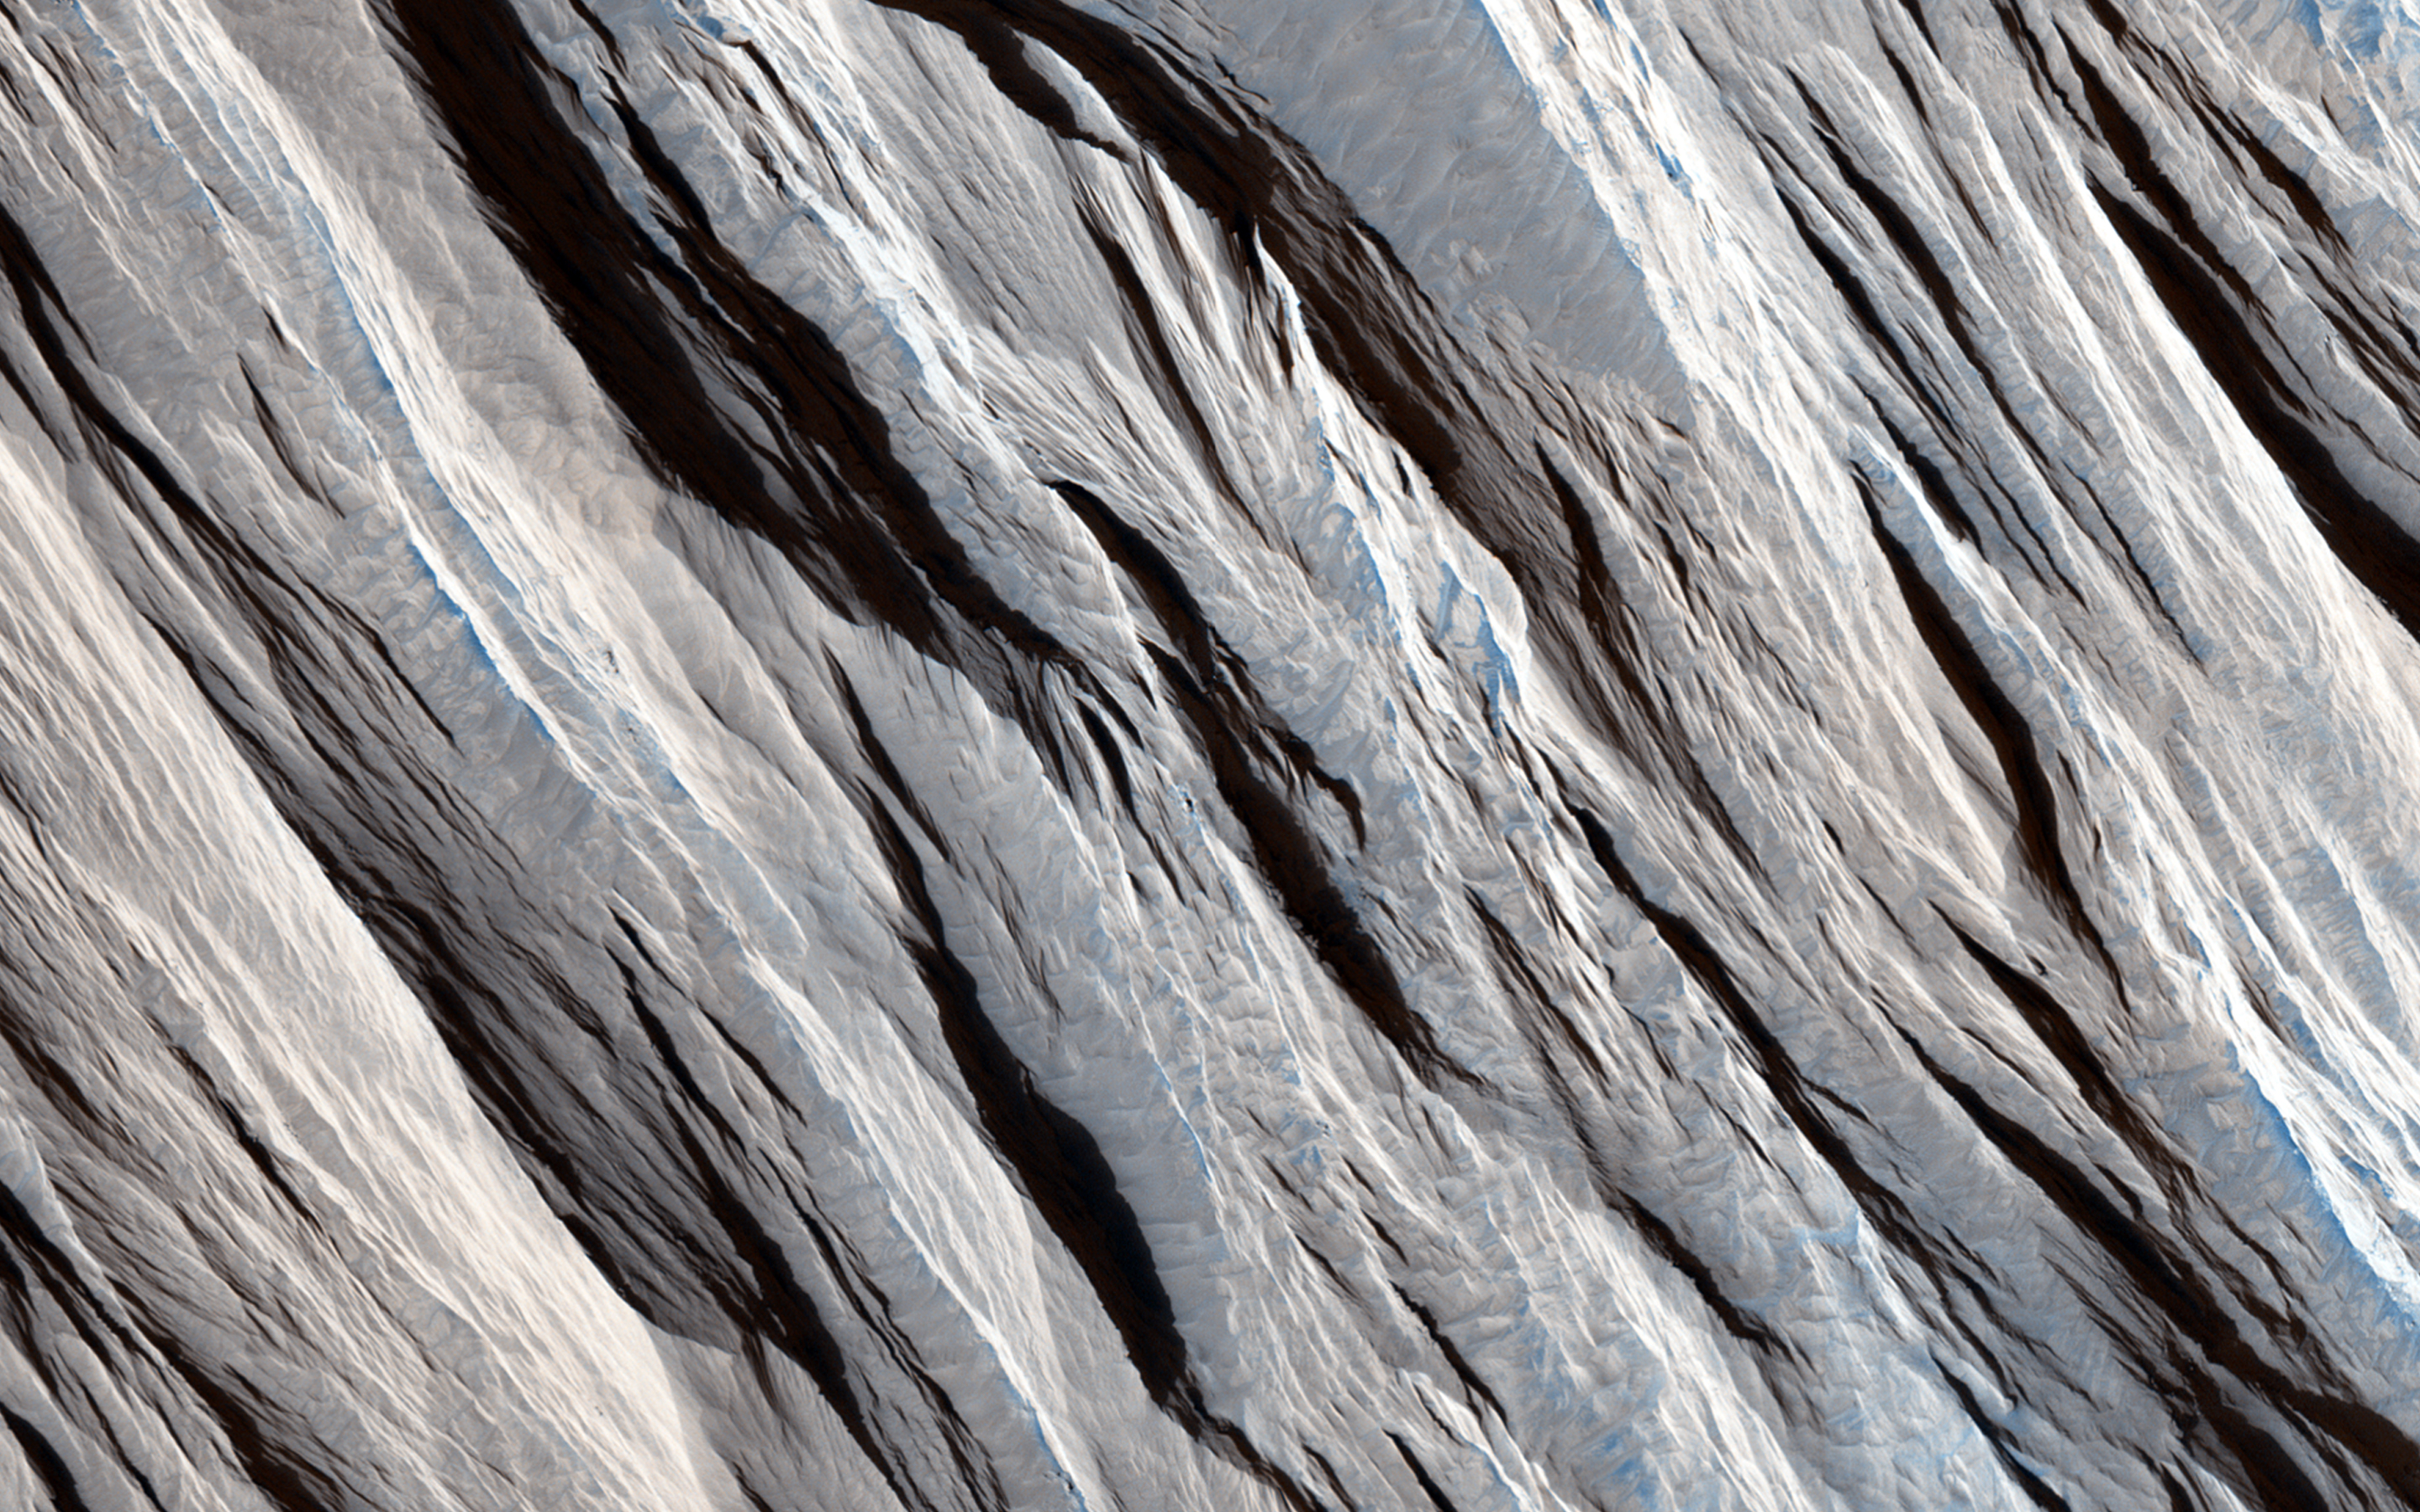

On the Beauty of Yardangs

Some geological materials (like solid rock) are incredibly tough, but others (like piles of volcanic ash) are quite soft. Some materials are soft enough that they can be eroded by the wind alone and yield landscapes that look like what we see in this HiRISE image.

The long straight ridges seen here are called yardangs and they form on Mars (and Earth) when the wind strips away the inter-ridge material. This process is greatly aided when the wind is also blowing sand along. The sand grains do an effective job at stripping away loose material: these ridges are literally being sandblasted.

Yardangs are useful features to recognize because the tell us the direction the wind is blowing in. They take a long time to form so this direction is the dominant wind orientation averaged over a long period of time (which might be quite different that the winds on Mars today). These yardangs also tell us that the surface here is made up of loose weak material and this information, in conjunction with other data, can tell us what the material is composed of and what the history of this particular site on Mars has been.

The University of Arizona, Tucson, operates HiRISE, which was built by Ball Aerospace & Technologies Corp., Boulder, Colorado. NASA’s Jet Propulsion Laboratory, a division of the California Institute of Technology in Pasadena, manages the Mars Reconnaissance Orbiter Project and Mars Science Laboratory Project for NASA’s Science Mission Directorate, Washington.

Credit: NASA/JPL-Caltech/Univ. of Arizona